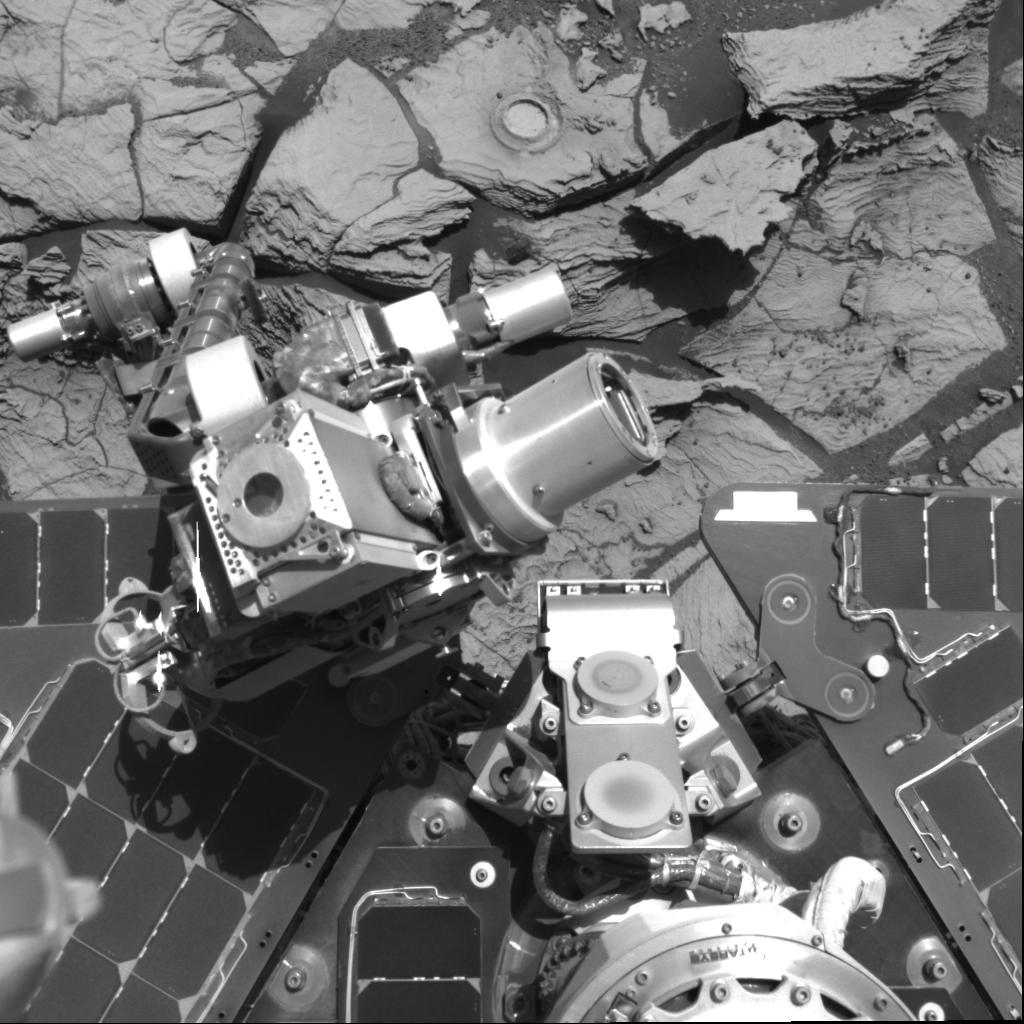

Opportunity’s Arm in ‘Hover-Stow’ Position

In January 2006, NASA’s Mars Exploration Rover team adopted a new strategy for carrying Opportunity’s robotic arm (the instrument deployment device with its turret of four tools at the end) when the rover is driving.

On short drives over smooth terrain, Opportunity now holds the arm in a “hover-stow” position as shown in this image taken by the navigation camera during the rover’s 706th Martian day, or sol (Jan. 18, 2006), with elbow forward and the tool turret held above the rover deck. (In this image, the Moessbauer spectrometer is facing upwards, the alpha particle X-ray spectrometer faces to the right and the rock abrasion tool faces to the left). On longer or rougher drives, Opportunity still holds the arm in the original stow position used throughout the mission, tucked underneath the deck.

During Opportunity’s 654th sol (Nov. 25, 2005), symptoms began appearing that have been diagnosed as a broken wire in the motor windings for the azimuth actuator at the shoulder joint, a motor that moves the arm from side to side. The motor still works when given extra current, but the change in strategy for stowing the arm results from concern that, if the motor were to completely fail with the arm in the original stow position, the arm could no longer be unstowed for use. If that motor were to fail while the arm is in the hover-stow position, the arm could still be manipulated for full use of the tools on the turret. However, the hover-stow position gives less protection to the arm during drives. Concern about protecting the arm during drives led to the compromise strategy of using hover-stow only during short, smooth drives.

Credit: NASA/JPL-Caltech